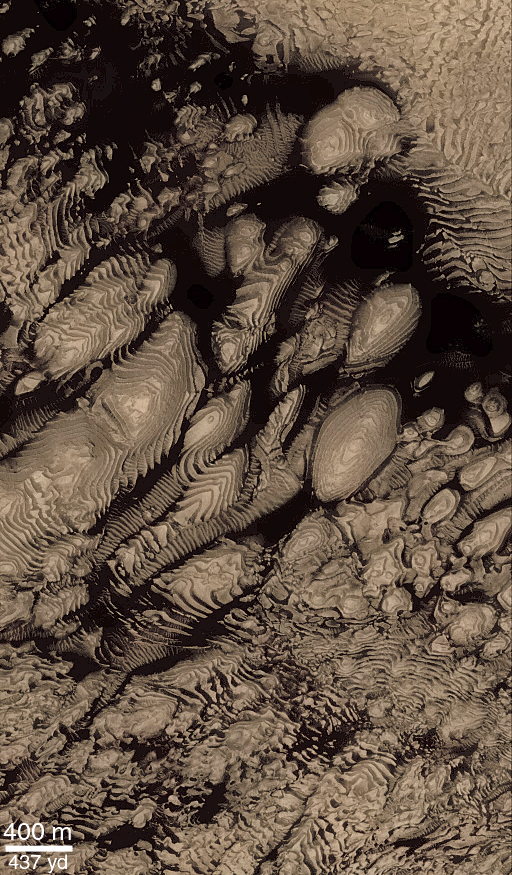

Layered Material in West Arabia Terra Crater

Hundreds of layers of similar thickness, texture, and pattern have been exposed by erosion in a 64 kilometer-wide (40 mile-wide) impact crater in western Arabia Terra at 8°N, 7°W. In other words, these layers provide a record of repeated, episodic changes that took place at some time far in the martian past, when this particular impact crater was the site of sediment deposition. Layers toward the center of the crater are nearly horizontal, but those closer to or draping over the crater walls are tilted (geologist use the term dipping) toward the basin center. These relationships suggest that the sediments that created these layers were deposited from above–perhaps by settling out of the martian atmosphere, or perhaps by settling out of water that might have occupied this crater as a lake.

The context view (above) was taken by the Viking 1 orbiter in 1978; in it, north is up and sunlight illuminates the scene from the right. The three Mars Global Surveyor (MGS) Mars Orbiter Camera (MOC) narrow angle (high resolution) views (PIA02840, PIA02841, PIA02842) sample layer outcrops that were previously not known to exist in this crater. Each MOC image is illuminated from the left. Dark material in PIA02841 and PIA02840 (this release) is windblown sand; in PIA02840 (this release), this sand enhances the appearance of the layers.Note: In the context image above, the boxes marked A, B, and C refer to PIA02842, PIA02841, and PIA02840 (this release) respectively.

Credit: NASA/JPL/MSSS